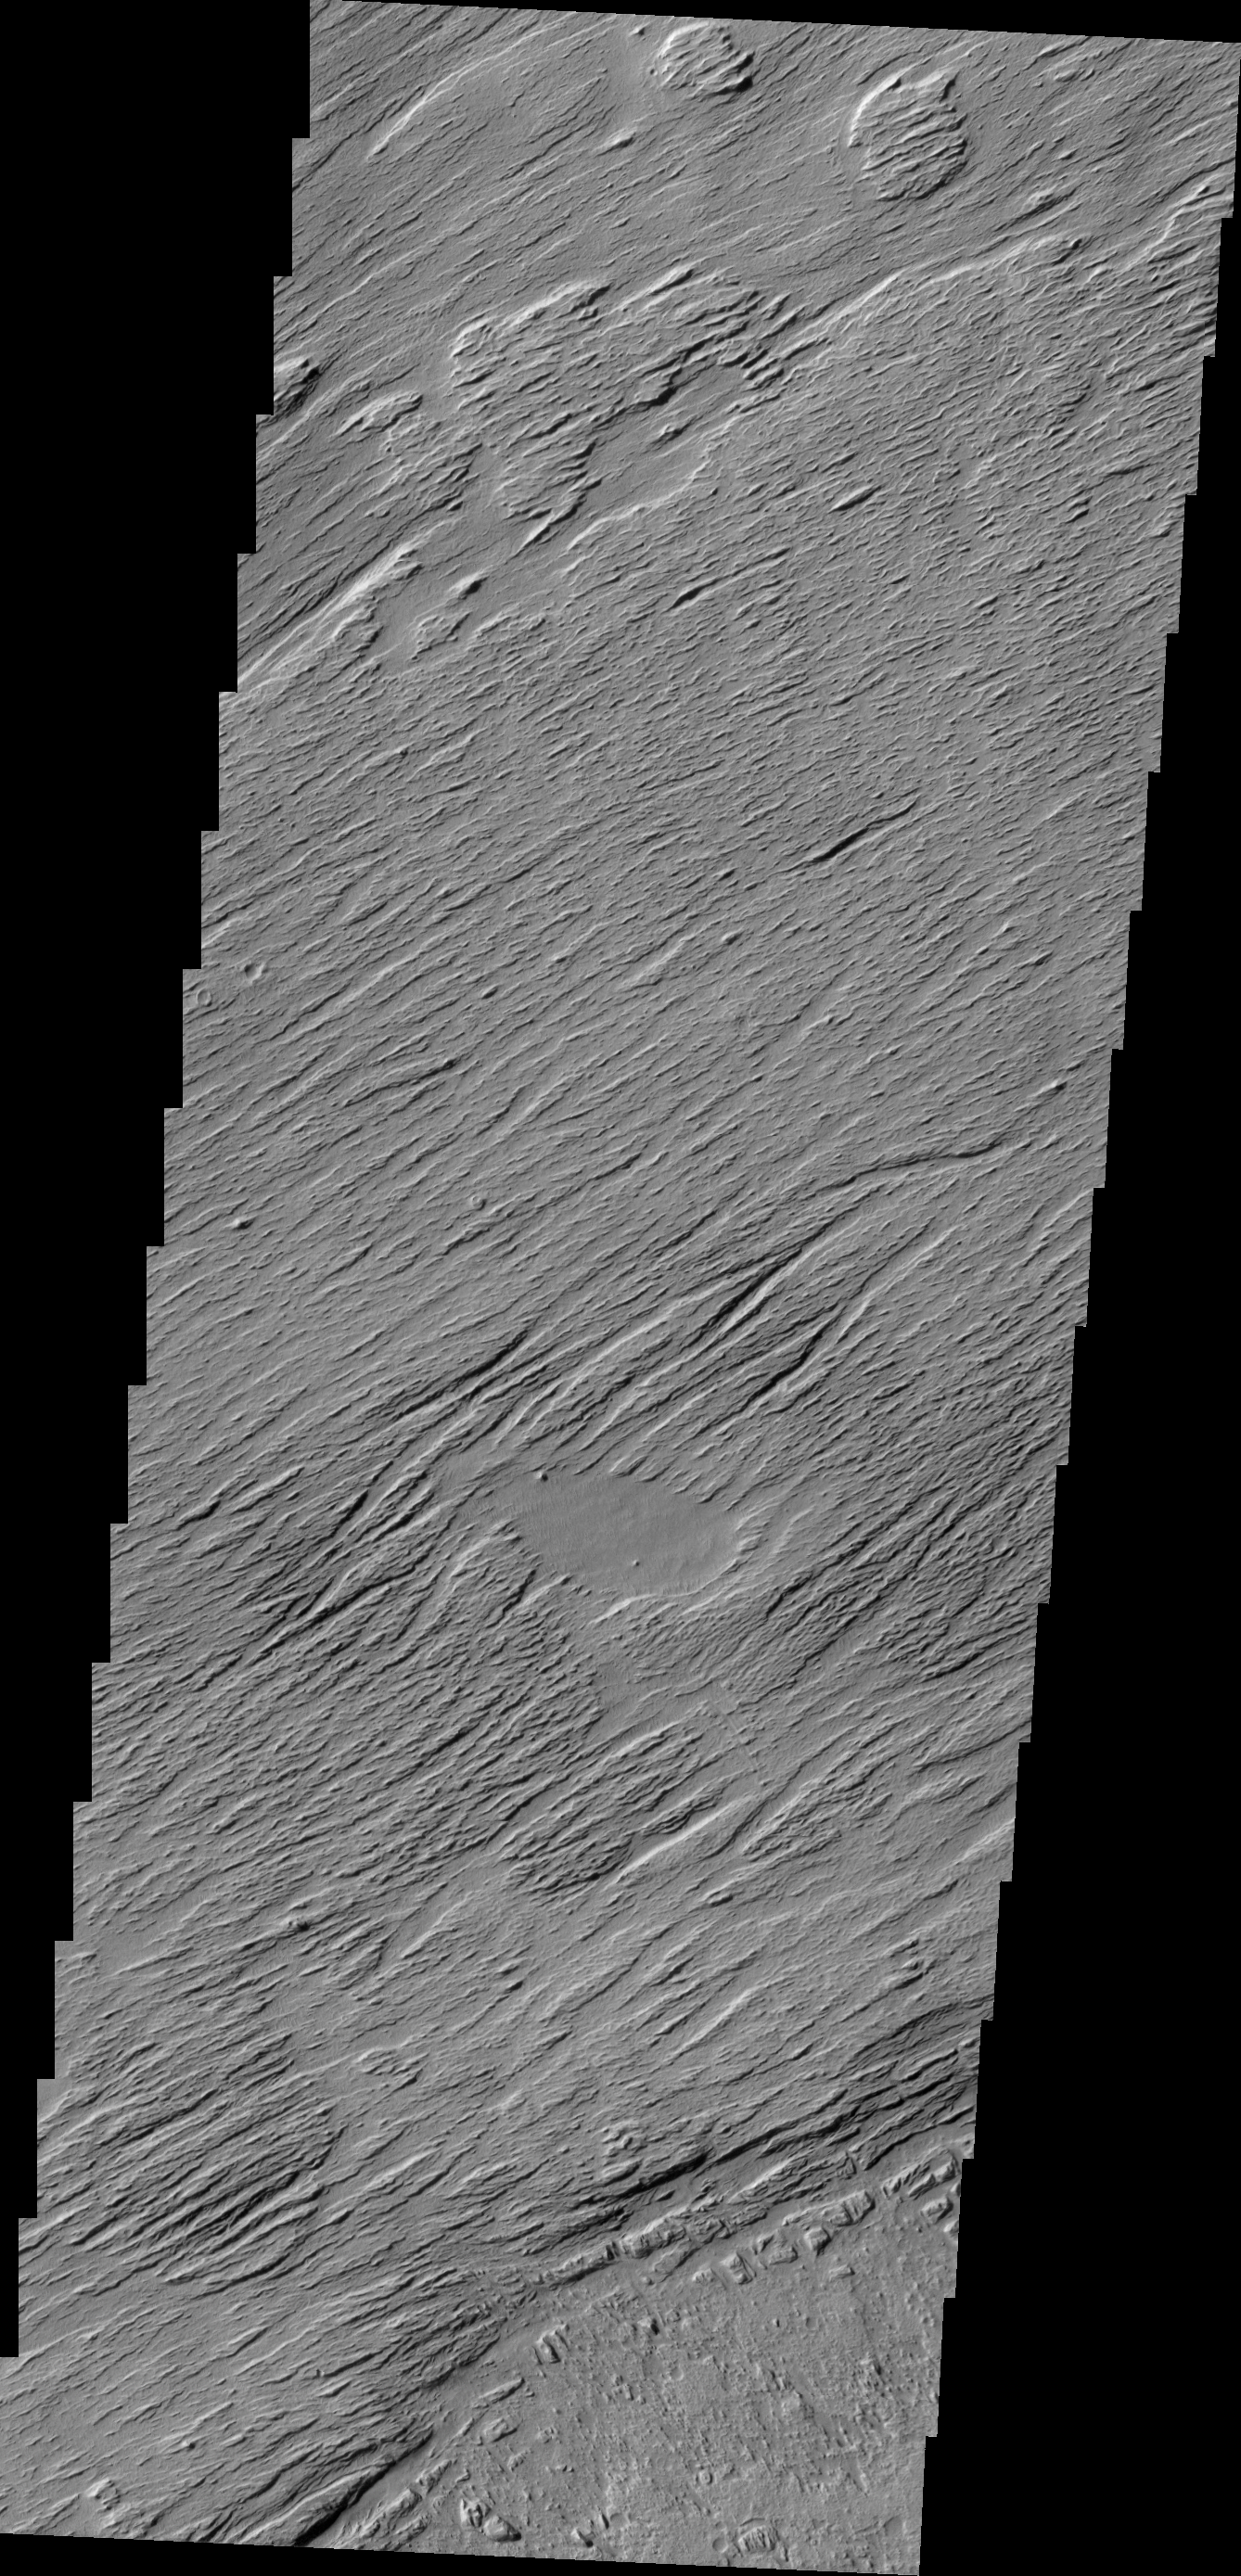

Wind Erosion

The wind eroded surface in today’s VIS image is located in Zephyria Planum.

Credit: NASA/JPL/ASU